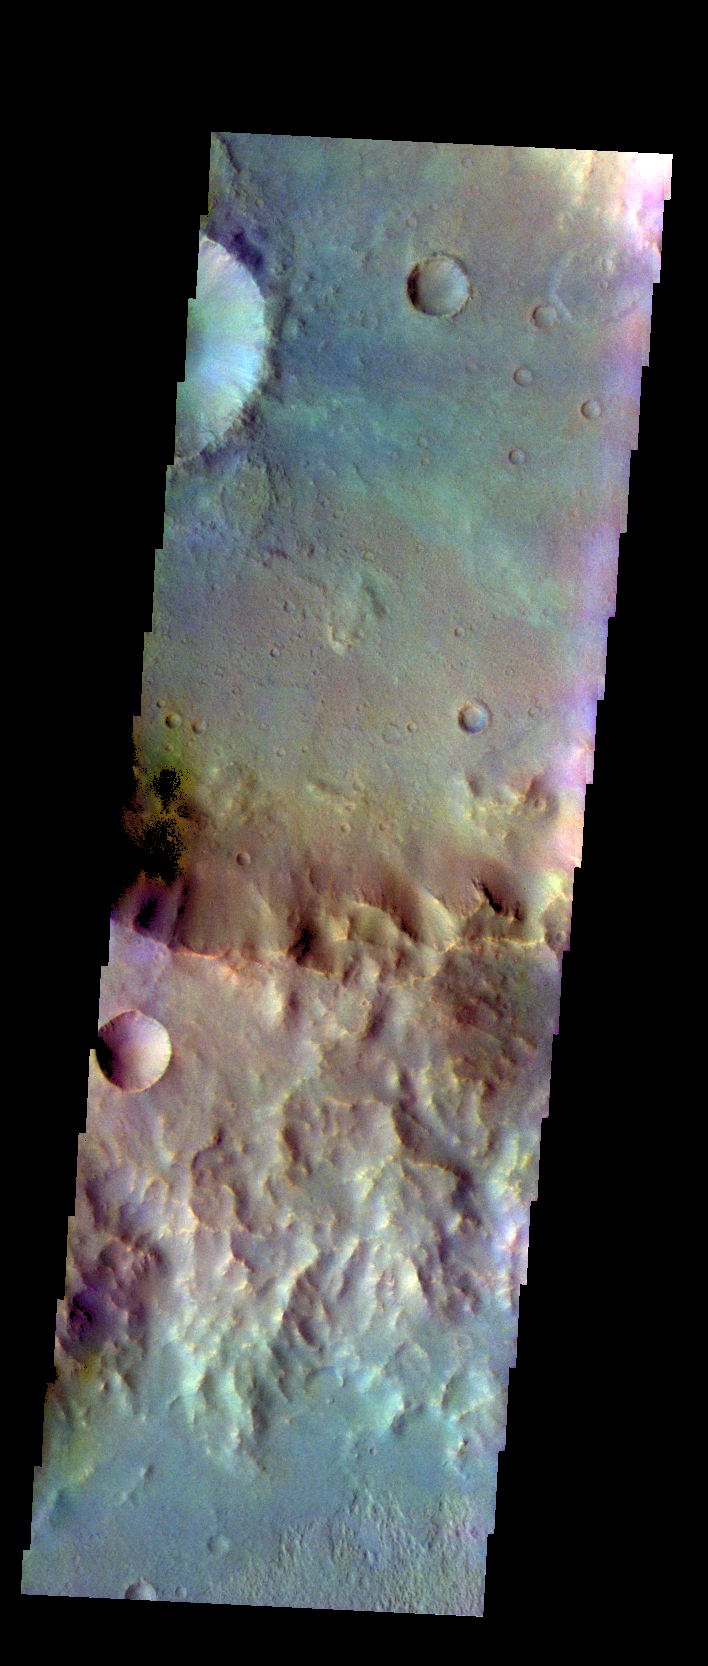

Tyrrhena Terra – False Color

The THEMIS VIS camera contains 5 filters. The data from different filters can be combined in multiple ways to create a false color image. These false color images may reveal subtle variations of the surface not easily identified in a single band image. Today’s false color image shows a rim of material between two unnamed craters in Tyrrhena Terra.

Credit: NASA/JPL-Caltech/ASU